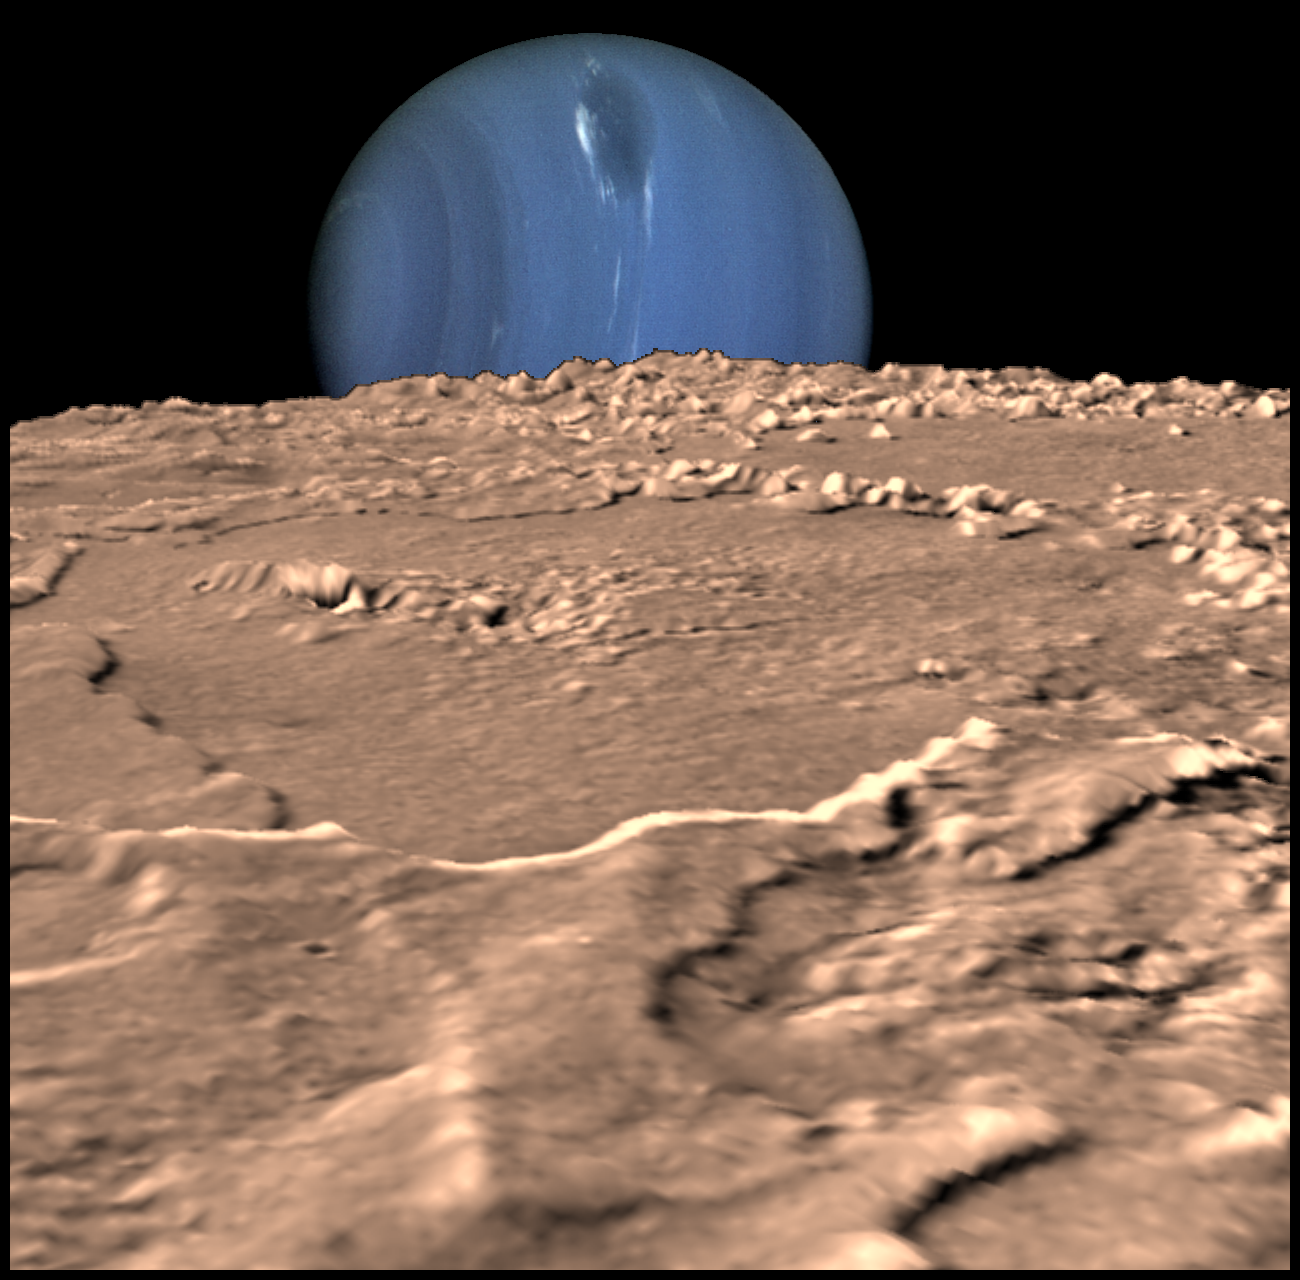

Neptune on Triton’s Horizon

Composite view showing Neptune on Triton’s horizon. Neptune’s south pole is to the left; clearly visible in the planets’ southern hemisphere is a Great Dark Spot, a large anticyclonic storm system located about 20 degrees South. The foreground is a computer generated view of Triton’s maria as they would appear from a point approximately 45 km above the surface. The terraces visible in this image indicate multiple episodes of ‘cryovolcanic’ flooding. This three-dimensional view was created from a Voyager image by using a two-dimensional photoclinometric model. Relief has been exaggerated roughly 30-fold, the actual range of the relief is about 1 km. Would Neptune appear to be rising or setting? Neither, due to the motion of Triton relative to Neptune, it would appear to move laterally along the horizon, eventually rising and setting at high latitudes.

Credit: NASA/JPL/USGS